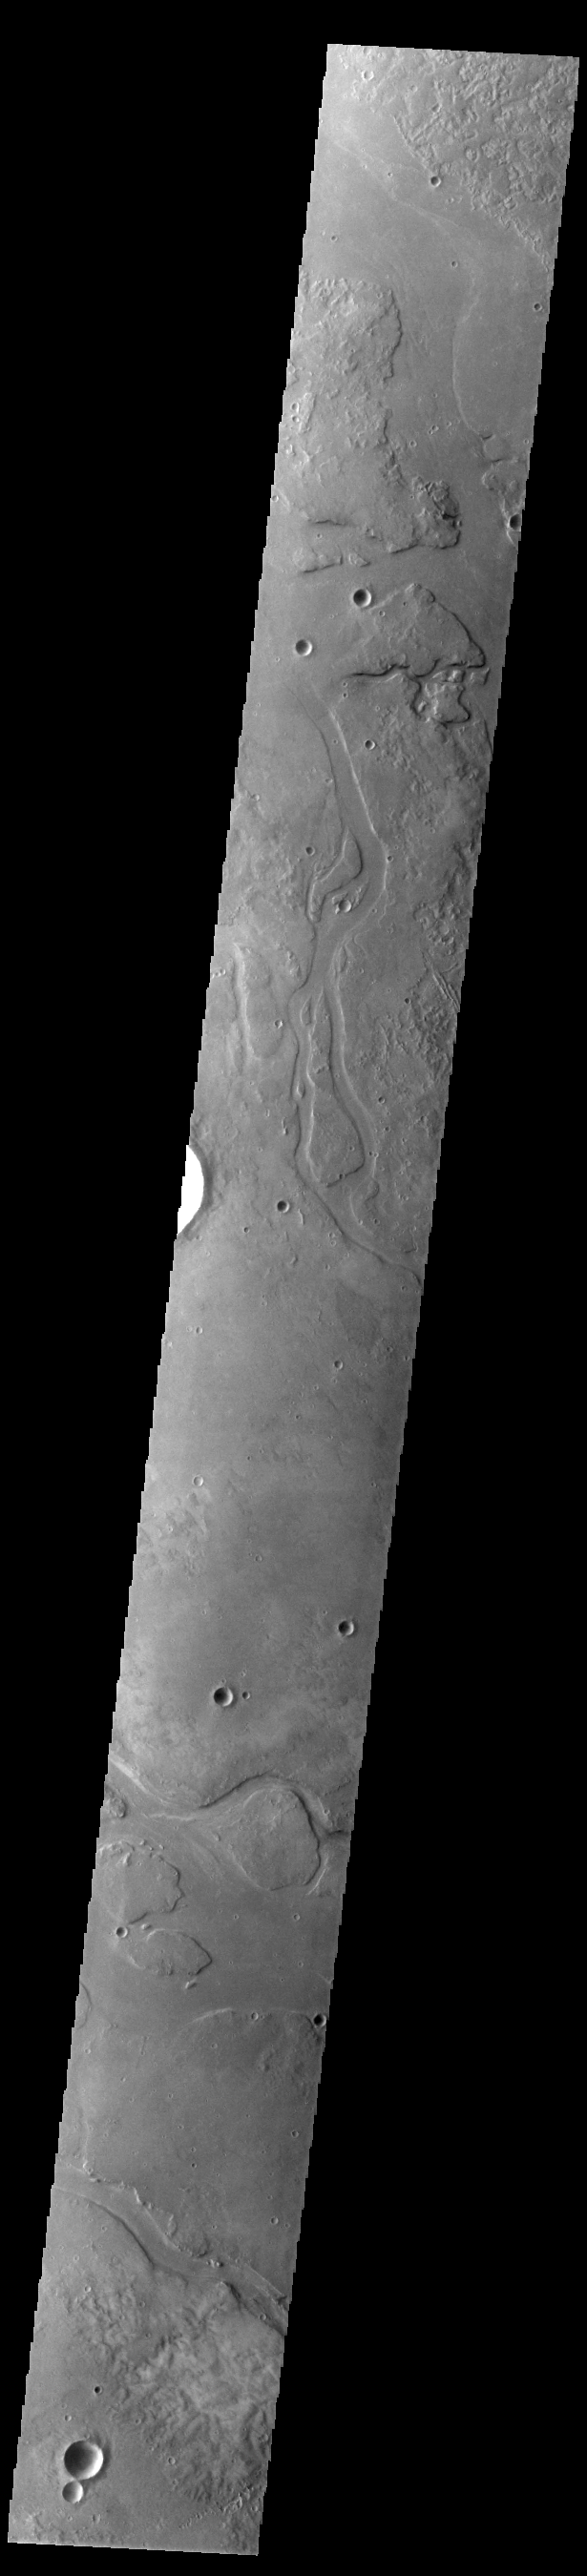

Granicus Valles

This VIS image shows many of the channel segments of Granicus Valles. Granicus Valles is a complex channel system located west of Elysium Mons. The system is approximately 750km long. It is likely that both water and lava played a part in creation of the feature.

Credit: NASA/JPL-Caltech/ASU